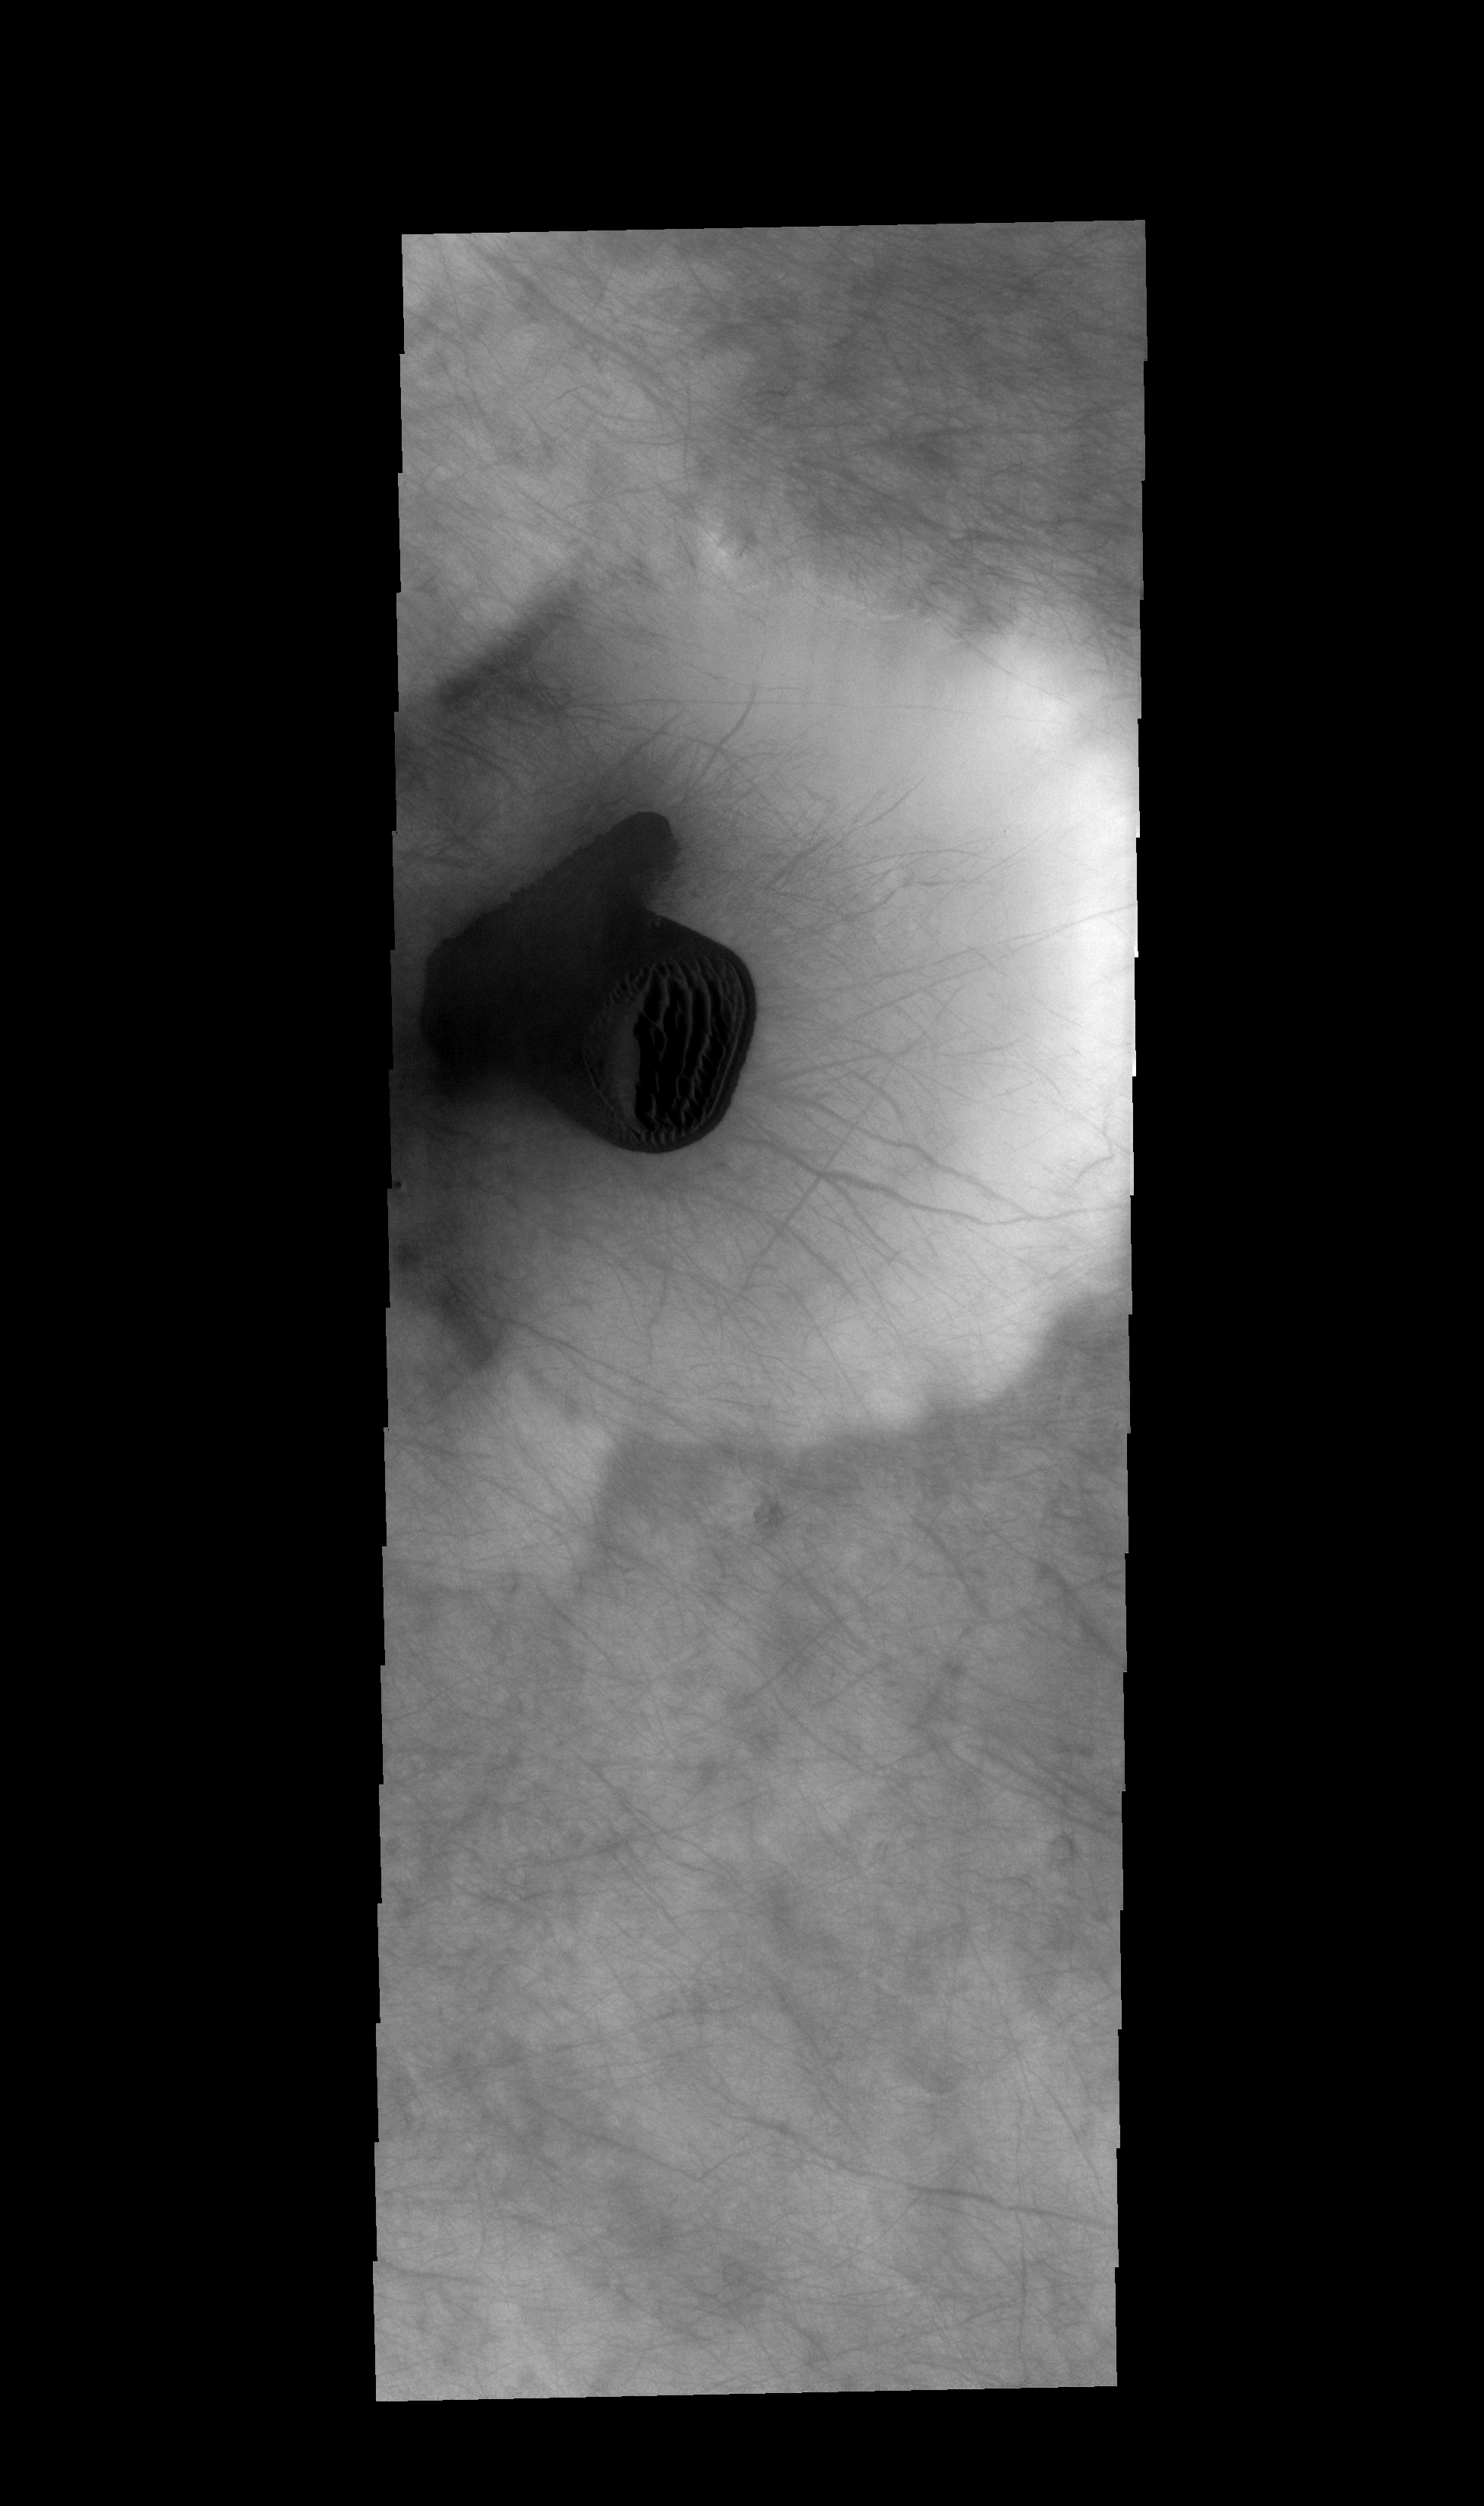

THEMIS ART #69

Back by popular demand: THEMIS ART IMAGE #69 This south polar region crater contains a mitten-shaped dune field.

Image information: VIS instrument. Latitude -68.1N, Longitude 175.6E. 17 meter/pixel resolution.

Please see the THEMIS Data Citation Note for details on crediting THEMIS images.

Note: this THEMIS visual image has not been radiometrically nor geometrically calibrated for this preliminary release. An empirical correction has been performed to remove instrumental effects. A linear shift has been applied in the cross-track and down-track direction to approximate spacecraft and planetary motion. Fully calibrated and geometrically projected images will be released through the Planetary Data System in accordance with Project policies at a later time.

NASA’s Jet Propulsion Laboratory manages the 2001 Mars Odyssey mission for NASA’s Office of Space Science, Washington, D.C. The Thermal Emission Imaging System (THEMIS) was developed by Arizona State University, Tempe, in collaboration with Raytheon Santa Barbara Remote Sensing. The THEMIS investigation is led by Dr. Philip Christensen at Arizona State University. Lockheed Martin Astronautics, Denver, is the prime contractor for the Odyssey project, and developed and built the orbiter. Mission operations are conducted jointly from Lockheed Martin and from JPL, a division of the California Institute of Technology in Pasadena.

Credit: NASA/JPL/ASU